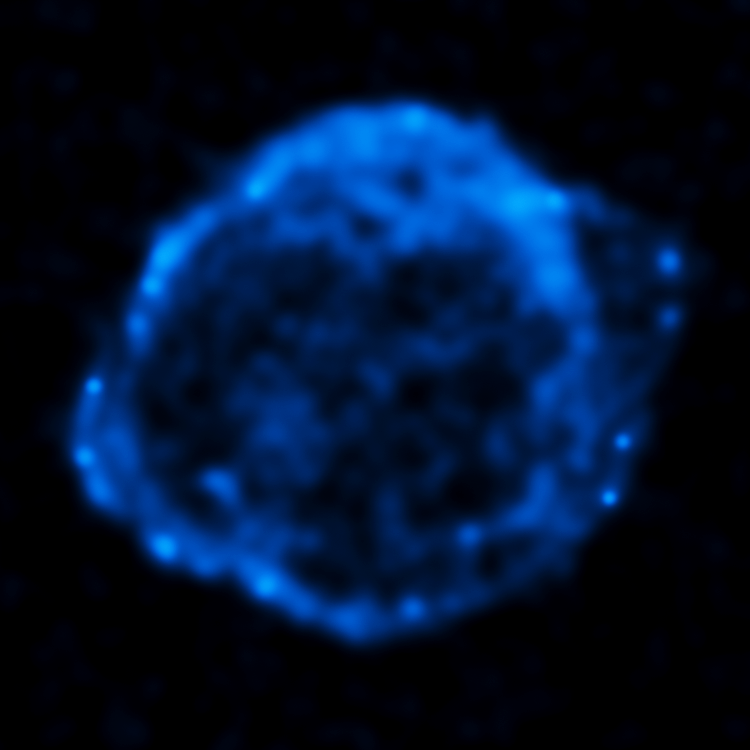

Chandra High Energy X-ray View of Kepler's Supernova Remnant - SN 1604

This High Energy X-ray image from the Chandra X-ray Observatory shows the expanding remains of a supernova, called Kepler's supernova remnant, first seen 400 years ago by sky watchers, including famous astronomer Johannes Kepler. The supernova remnant is a fast-moving shell of iron-rich material from an exploded star, surrounded by an expanding shock wave that is sweeping up interstellar gas and dust. The image reveals a bubble-shaped shroud of gas and dust that is 14 light-years wide and is expanding at 4 million miles per hour (2,000 kilometers per second).

The Chandra X-ray data show regions of very hot gas, and extremely high-energy particles. The hottest gas is located primarily in the regions directly behind the shock front. The X-rays from the region on the lower left may be dominated by extremely high-energy electrons that were produced by the shock wave and are radiating at radio through X-ray wavelengths as they spiral in the intensified magnetic field behind the shock front.

Kepler's supernova, the last such object seen to explode in our Milky Way galaxy, resides about 13,000 light-years away in the constellation Ophiuchus.

The Chandra observations were taken in June 2000.

Credit: NASA/ESA/R. Sankrit and W. Blair (Johns Hopkins University)